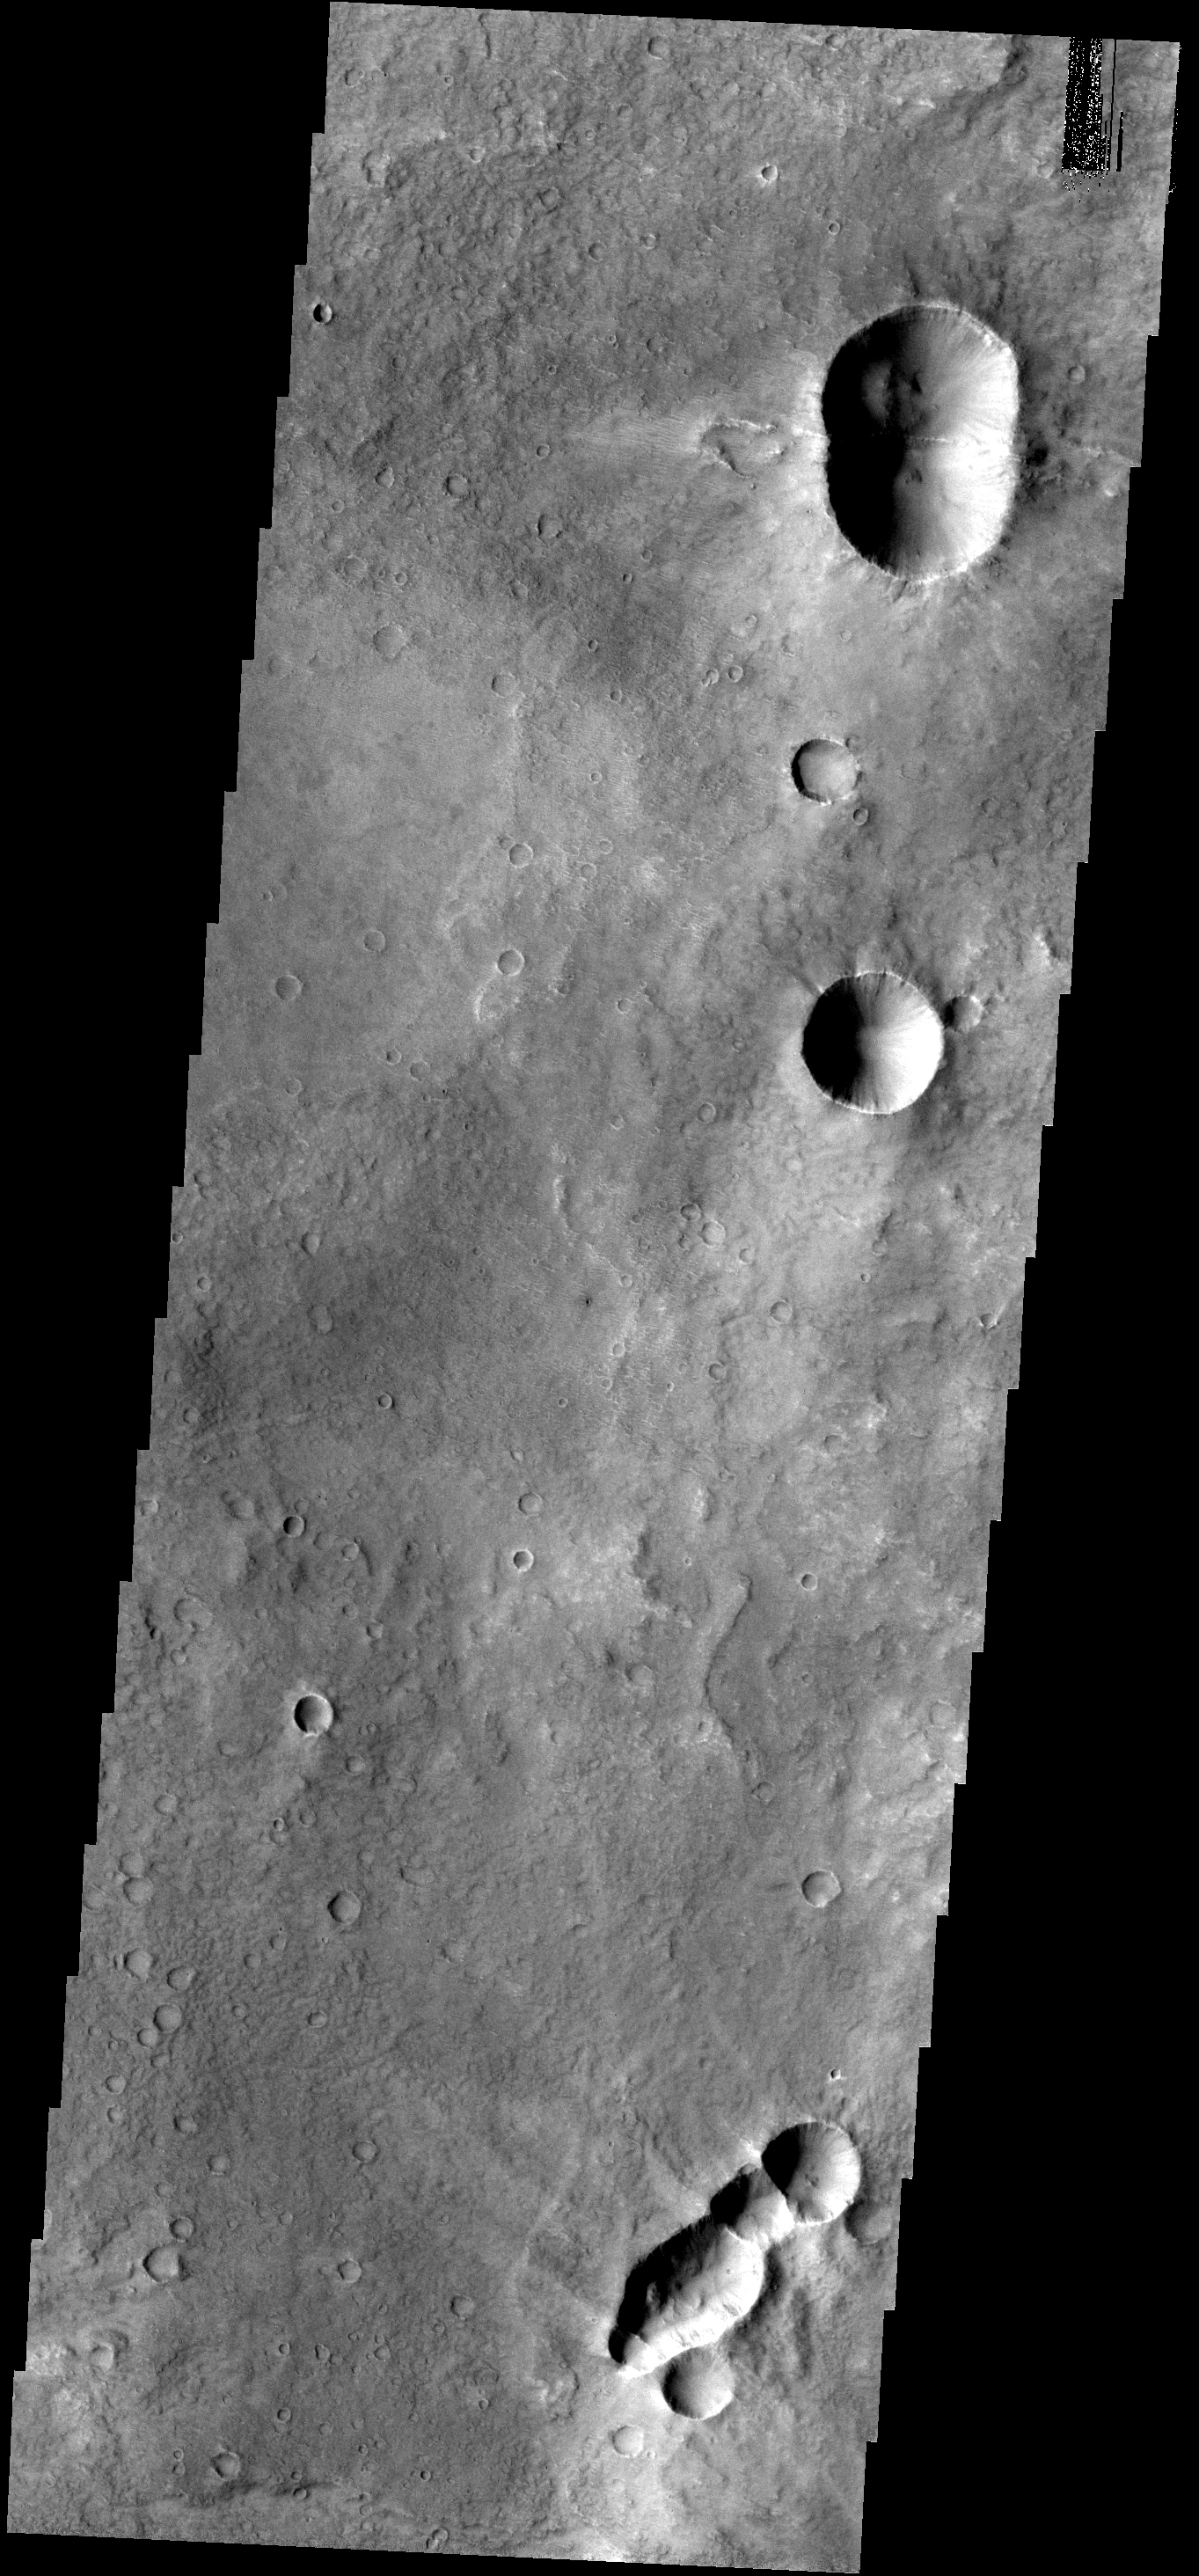

THEMIS ART #68

Back by popular demand: THEMIS ART IMAGE #68 The multiple craters in this image look like bugs. Is that an ant at the bottom and a bumble-bee at the top?

Image information: VIS instrument. Latitude -7.8N, Longitude 75.2E. 18 meter/pixel resolution.

Please see the THEMIS Data Citation Note for details on crediting THEMIS images.

Note: this THEMIS visual image has not been radiometrically nor geometrically calibrated for this preliminary release. An empirical correction has been performed to remove instrumental effects. A linear shift has been applied in the cross-track and down-track direction to approximate spacecraft and planetary motion. Fully calibrated and geometrically projected images will be released through the Planetary Data System in accordance with Project policies at a later time.

NASA’s Jet Propulsion Laboratory manages the 2001 Mars Odyssey mission for NASA’s Office of Space Science, Washington, D.C. The Thermal Emission Imaging System (THEMIS) was developed by Arizona State University, Tempe, in collaboration with Raytheon Santa Barbara Remote Sensing. The THEMIS investigation is led by Dr. Philip Christensen at Arizona State University. Lockheed Martin Astronautics, Denver, is the prime contractor for the Odyssey project, and developed and built the orbiter. Mission operations are conducted jointly from Lockheed Martin and from JPL, a division of the California Institute of Technology in Pasadena.

Credit: NASA/JPL/ASU